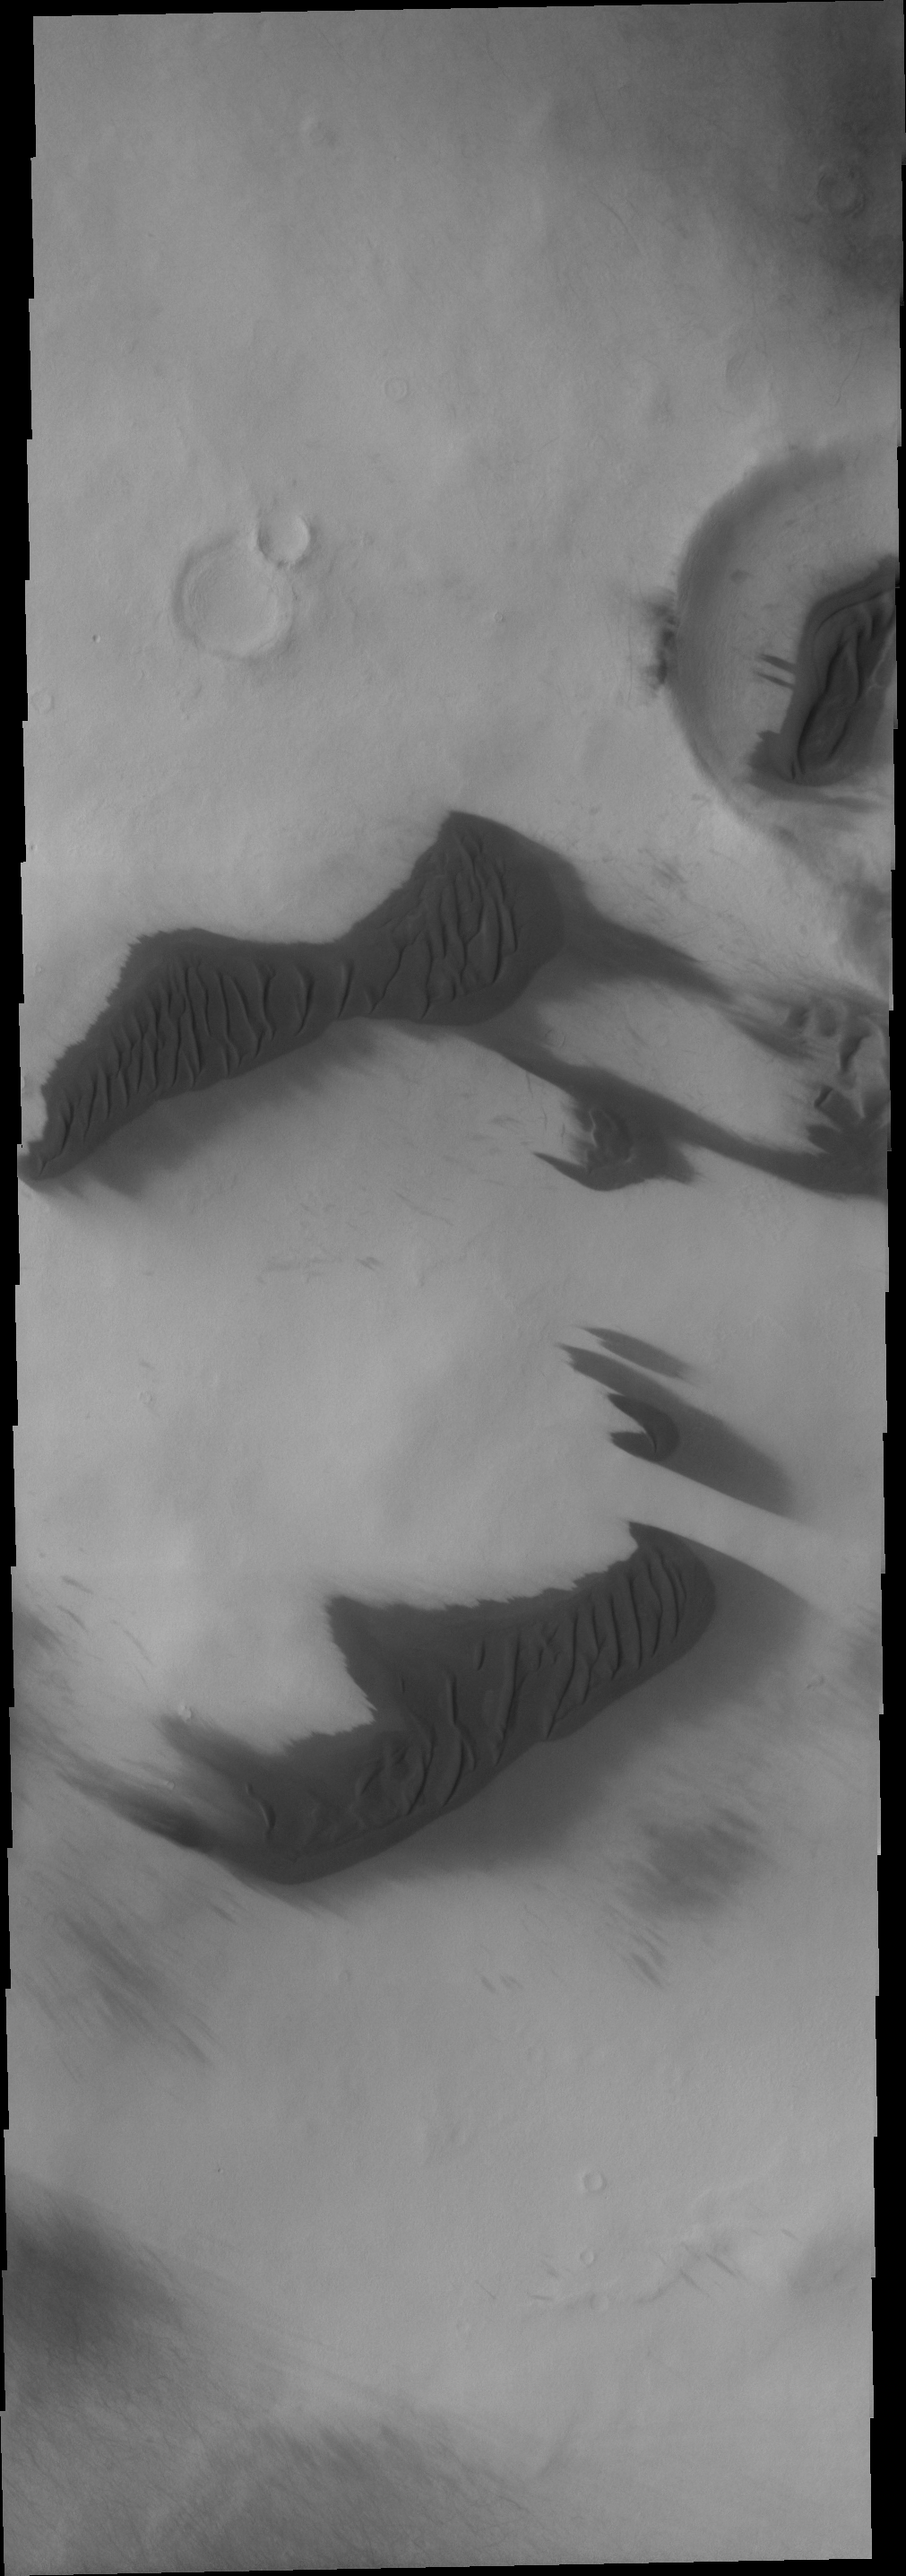

Southern Dunes

The dark dunes in this VIS image occur both on the crater floor and on the plains surrounding the crater. Note the small backwards shaped “C,” a single sand dune on the move.

Image information: VIS instrument. Latitude -69.1N, Longitude 118.5E. 17 meter/pixel resolution.

Please see the THEMIS Data Citation Note for details on crediting THEMIS images.

Note: this THEMIS visual image has not been radiometrically nor geometrically calibrated for this preliminary release. An empirical correction has been performed to remove instrumental effects. A linear shift has been applied in the cross-track and down-track direction to approximate spacecraft and planetary motion. Fully calibrated and geometrically projected images will be released through the Planetary Data System in accordance with Project policies at a later time.

NASA’s Jet Propulsion Laboratory manages the 2001 Mars Odyssey mission for NASA’s Office of Space Science, Washington, D.C. The Thermal Emission Imaging System (THEMIS) was developed by Arizona State University, Tempe, in collaboration with Raytheon Santa Barbara Remote Sensing. The THEMIS investigation is led by Dr. Philip Christensen at Arizona State University. Lockheed Martin Astronautics, Denver, is the prime contractor for the Odyssey project, and developed and built the orbiter. Mission operations are conducted jointly from Lockheed Martin and from JPL, a division of the California Institute of Technology in Pasadena.

Credit: NASA/JPL/ASU